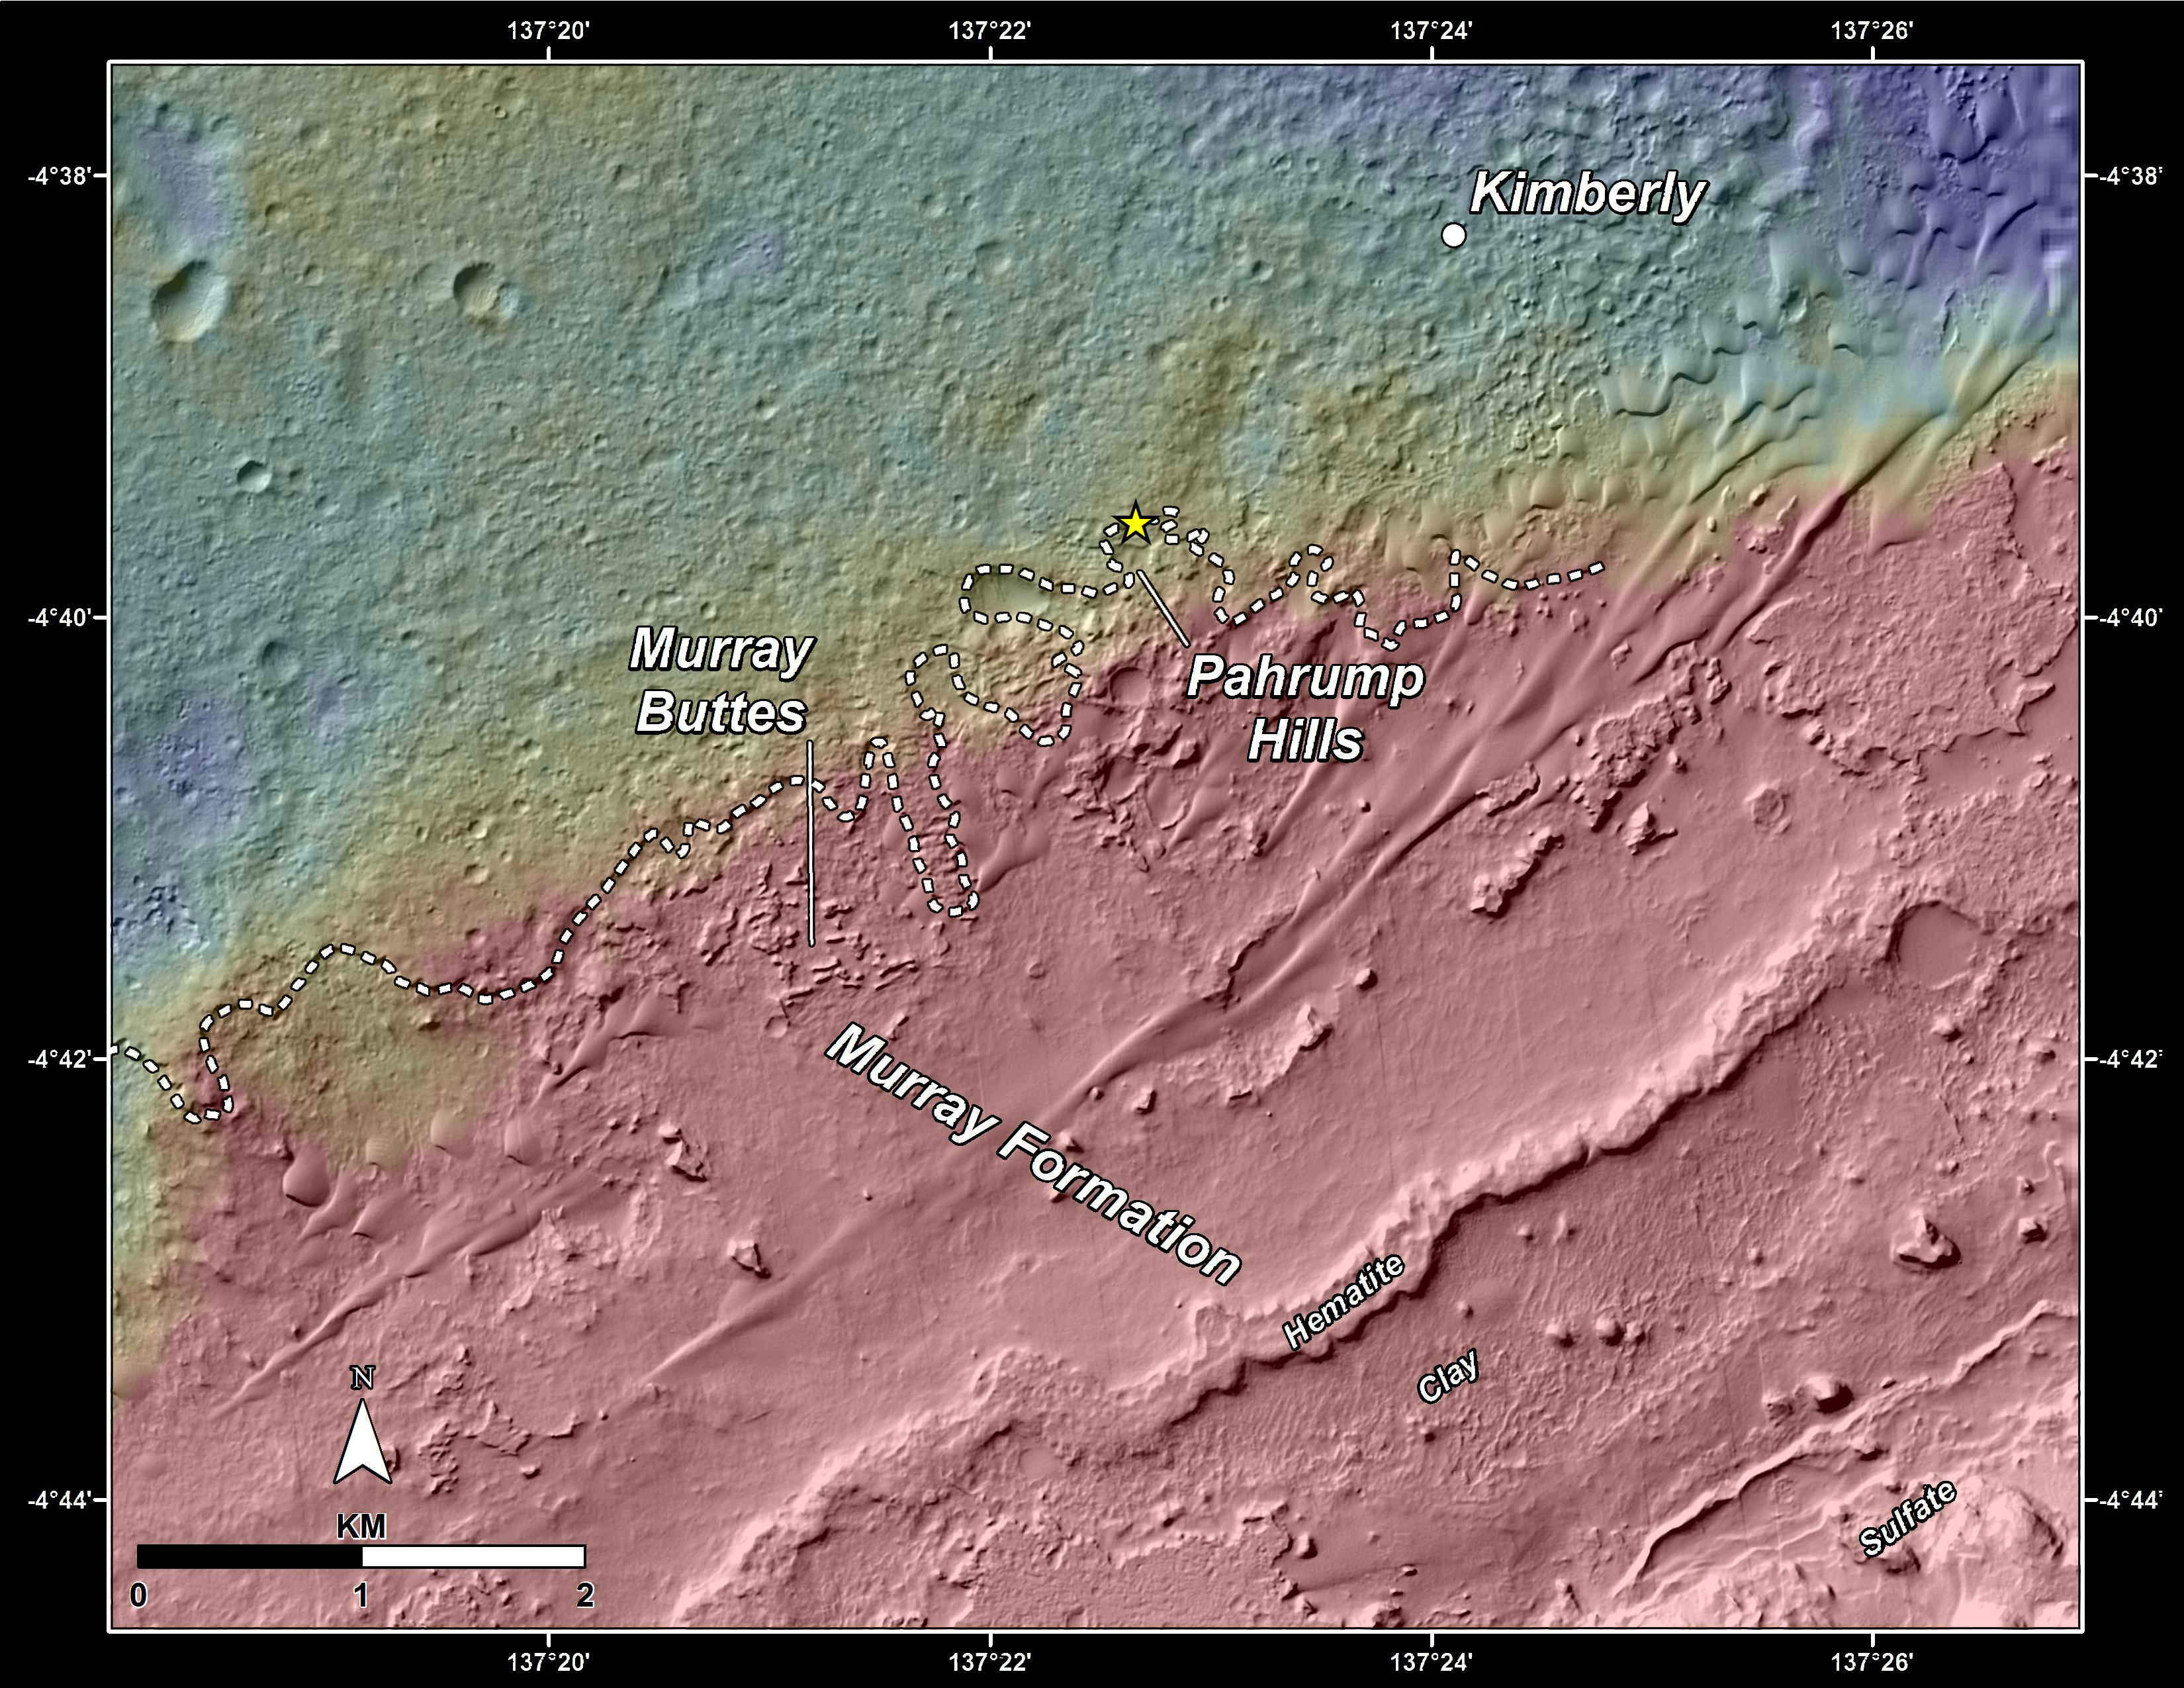

Slopes of Mount Sharp

This topography map shows a portion of the Gale Crater region on Mars, where NASA’s Mars Curiosity rover landed on August 6, 2012. The rover (marked with a star) is currently headed toward “Pahrump Hills,” which make up part of the “Murray Formation” of layered rocks.

The white dashed line represents the contact point between rocks of Gale Crater’s plains (Aeolis Palus) — which Curiosity has investigated since landing — and those at the base of Mt. Sharp (Aeolis Mons). By comparing the two images it can be seen that a small topographic scarp defines the contact region. In addition, the rocks of Aeolis Palus are heavily cratered whereas those of Mount Sharp have fewer craters.

The maps are made using data from NASA’s Mars Reconnaissance Orbiter’s High Resolution Imaging Science Experiment, or HiRISE.

NASA’s Jet Propulsion Laboratory, a division of the California Institute of Technology, Pasadena, manages the Mars Science Laboratory Project for NASA’s Science Mission Directorate, Washington. JPL designed and built the project’s Curiosity rover.

HiRISE is one of six instruments on the Mars Reconnaissance Orbiter. The University of Arizona, Tucson, operates HiRISE, which was built by Ball Aerospace & Technologies Corp., Boulder, Colorado. JPL manages the Mars Reconnaissance Orbiter Project for NASA’s Science Mission Directorate, Washington.

Credit: NASA/JPL-Caltech/Univ. of Arizona